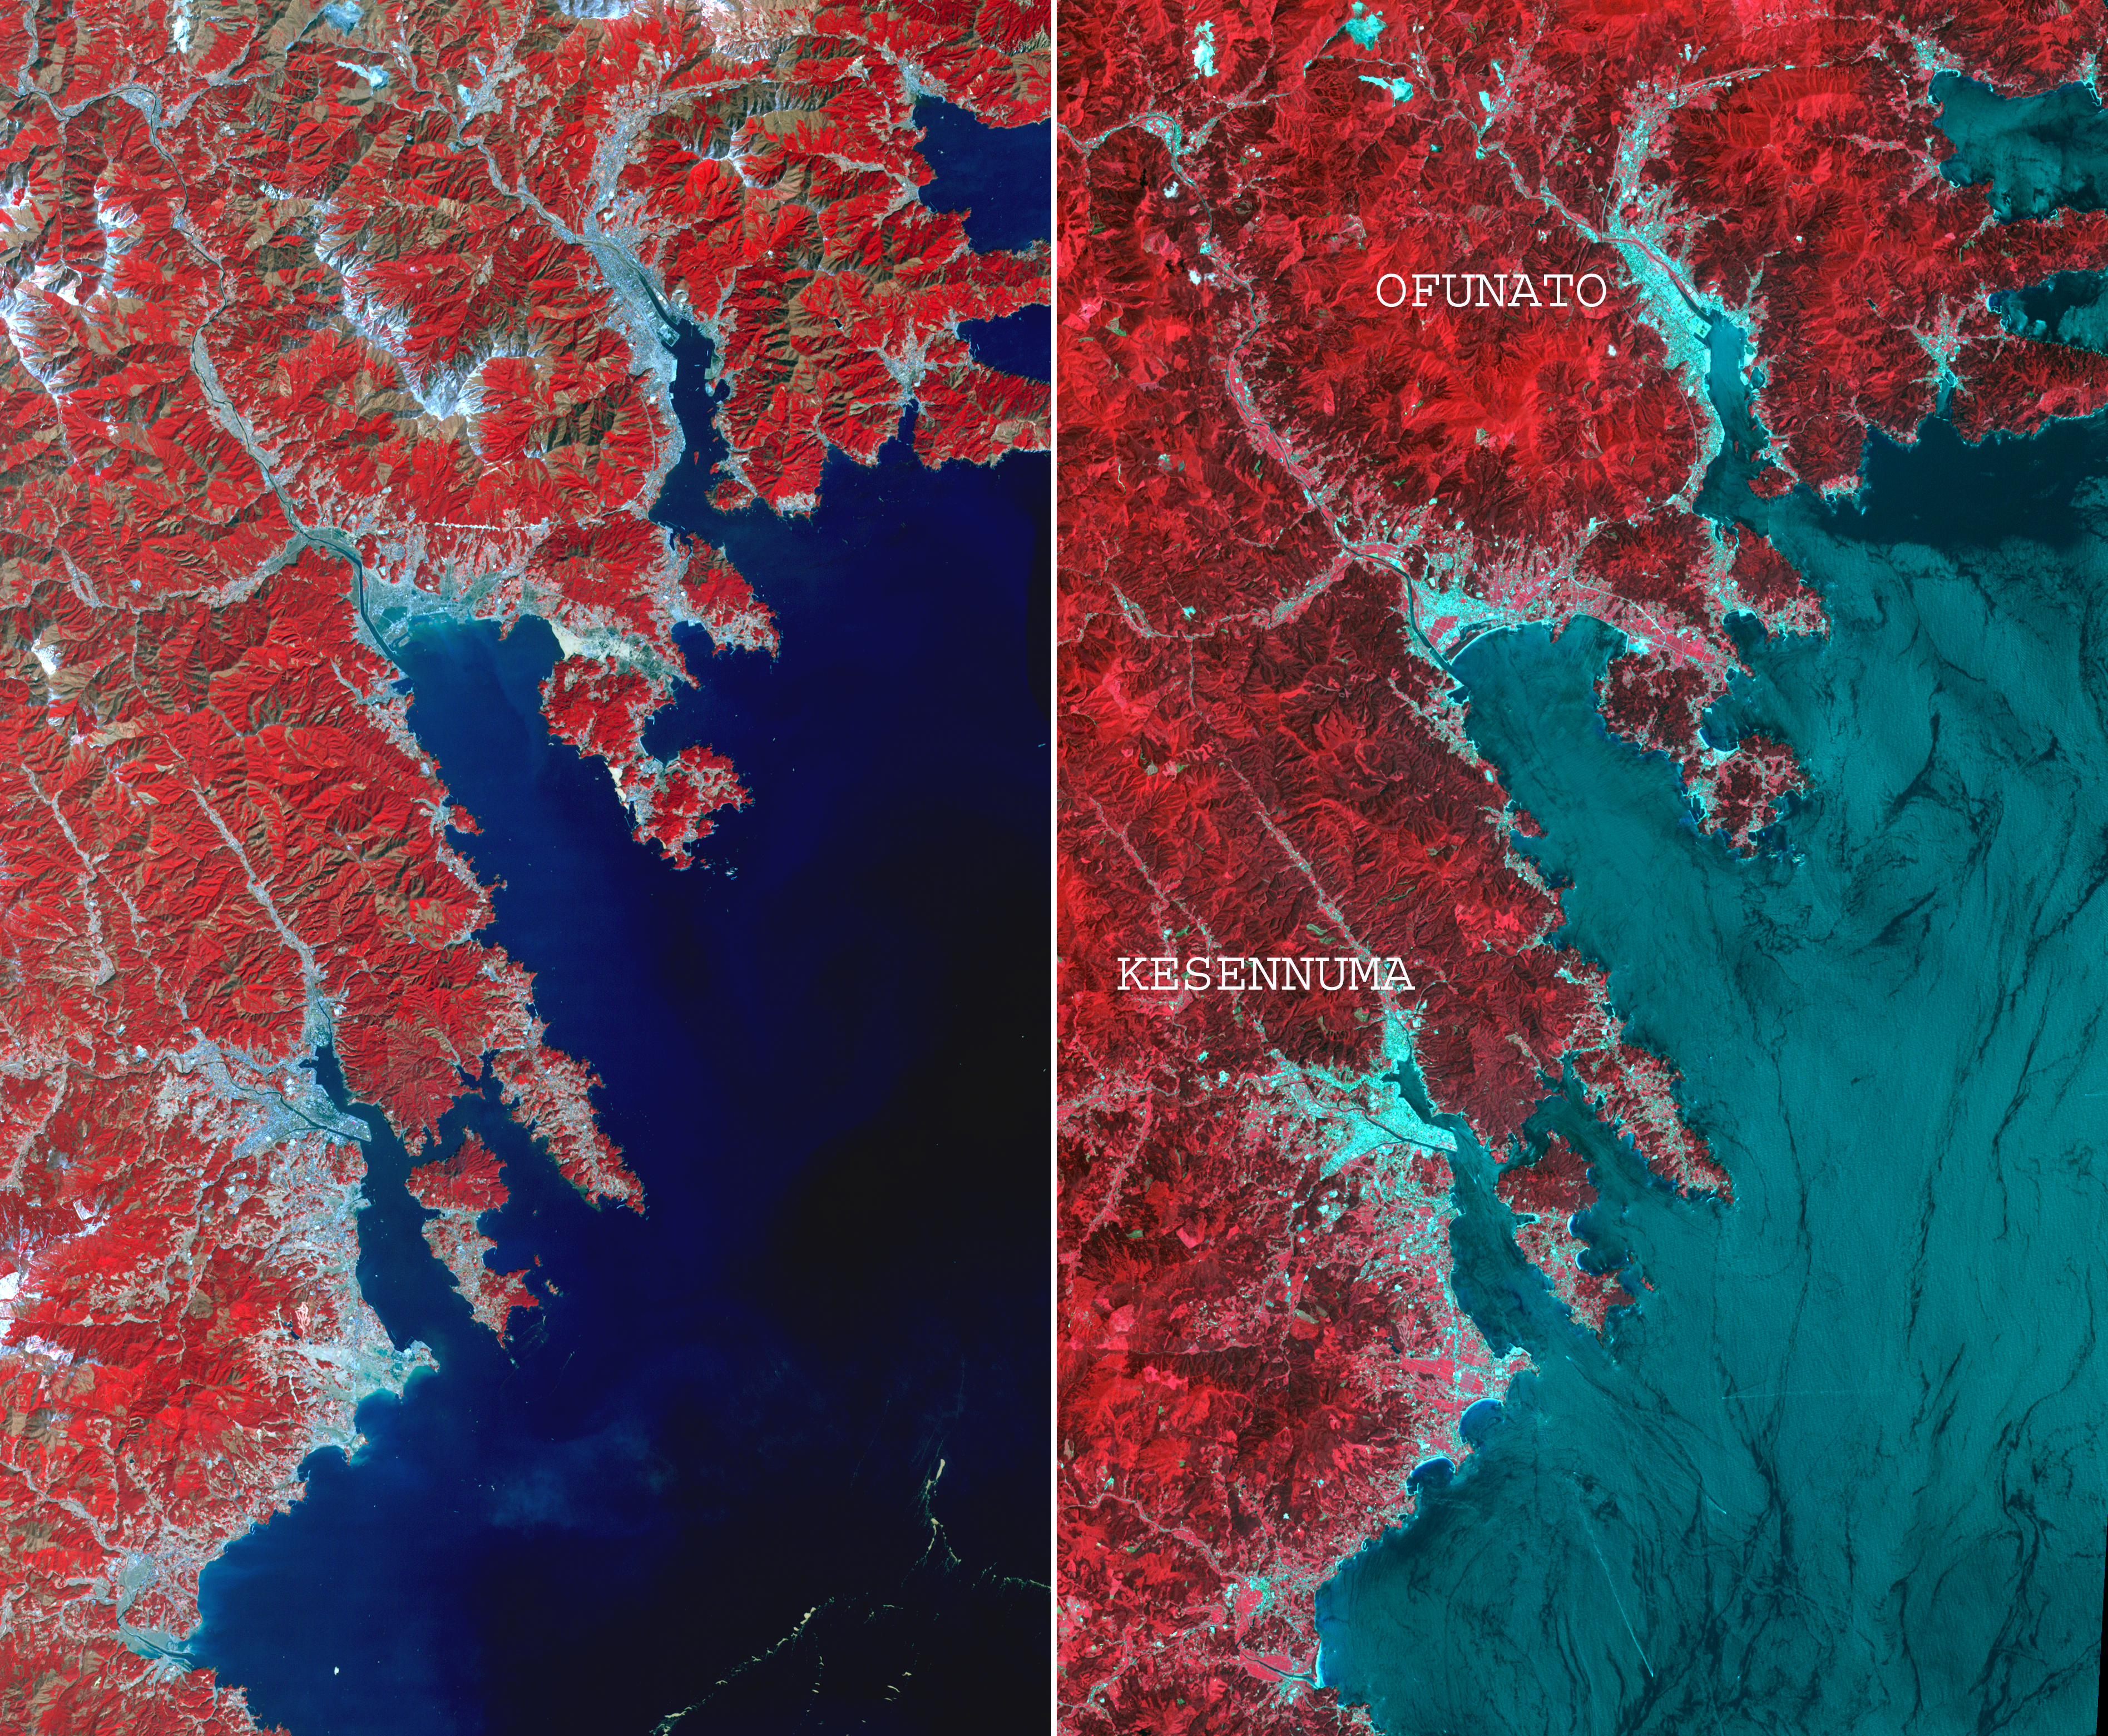

NASA’s ASTER Images More Effects of Japan Tsunami

On March 14, 2011, the Advanced Spaceborne Thermal Emission and Reflection Radiometer (ASTER) instrument on NASA’s Terra spacecraft captured an image of the northeastern Japan coastal cities of Ofunato and Kesennuma, about 90 kilometers (55 miles) northeast of Sendai. This region was significantly affected by the tsunami that followed the March 11, 2011, magnitude 9.0 earthquake centered offshore about 130 kilometers (80 miles) east of Sendai.

This before-and-after image pair reveals changes to the landscape that are likely due to the effects of the tsunami. The new image is on the left. The image on the right was acquired in August 2008. Areas covered by vegetation are shown in red, while cities and unvegetated areas are shown in shades of blue-gray.

When compared closely, vegetation is no longer present in many coastal areas in the new image, particularly around Kesennuma, a city of about 73,000. The population of Ofunato is about 42,000. These changes are most likely due to the effects of the tsunami.

The images are located at 39.4 degrees north latitude, 141.9 degrees east longitude, and cover an area of 28 by 46 kilometers (17 by 27 miles).

With its 14 spectral bands from the visible to the thermal infrared wavelength region and its high spatial resolution of 15 to 90 meters (about 50 to 300 feet), ASTER images Earth to map and monitor the changing surface of our planet. ASTER is one of five Earth-observing instruments launched Dec. 18, 1999, on Terra. The instrument was built by Japan’s Ministry of Economy, Trade and Industry. A joint U.S./Japan science team is responsible for validation and calibration of the instrument and data products.

The broad spectral coverage and high spectral resolution of ASTER provides scientists in numerous disciplines with critical information for surface mapping and monitoring of dynamic conditions and temporal change. Example applications are: monitoring glacial advances and retreats; monitoring potentially active volcanoes; identifying crop stress; determining cloud morphology and physical properties; wetlands evaluation; thermal pollution monitoring; coral reef degradation; surface temperature mapping of soils and geology; and measuring surface heat balance.

The U.S. science team is located at NASA’s Jet Propulsion Laboratory, Pasadena, Calif. The Terra mission is part of NASA’s Science Mission Directorate, Washington, D.C.

Credit: NASA/GSFC/METI/ERSDAC/JAROS, and U.S./Japan ASTER Science Team